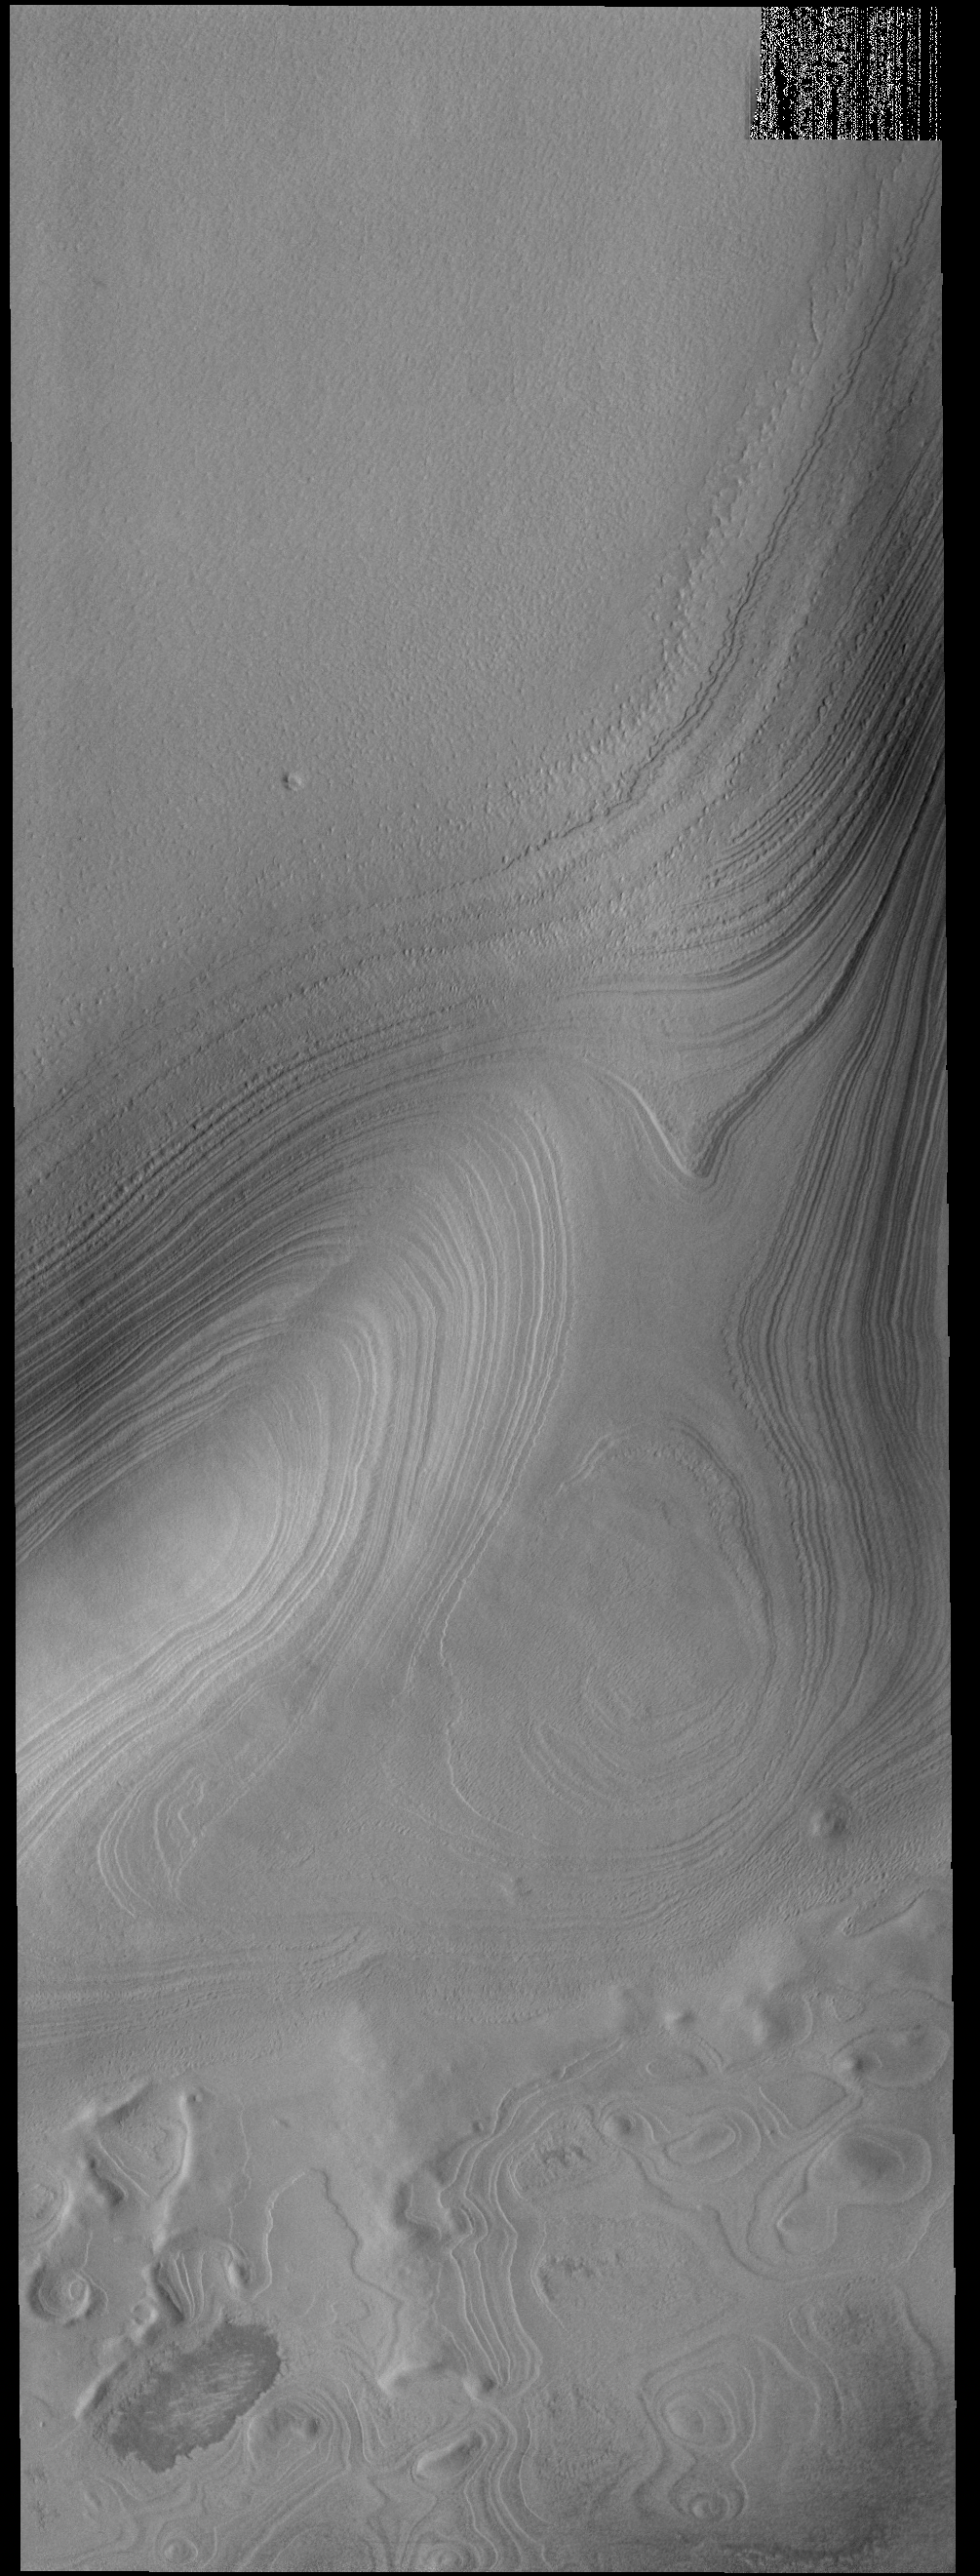

South Polar Layers

This VIS image shows the layering of the South Polar cap of Mars. The image is located at the margin between the cap ice and the surrounding plains (bottom of image).

Credit: NASA/JPL-Caltech/ASU